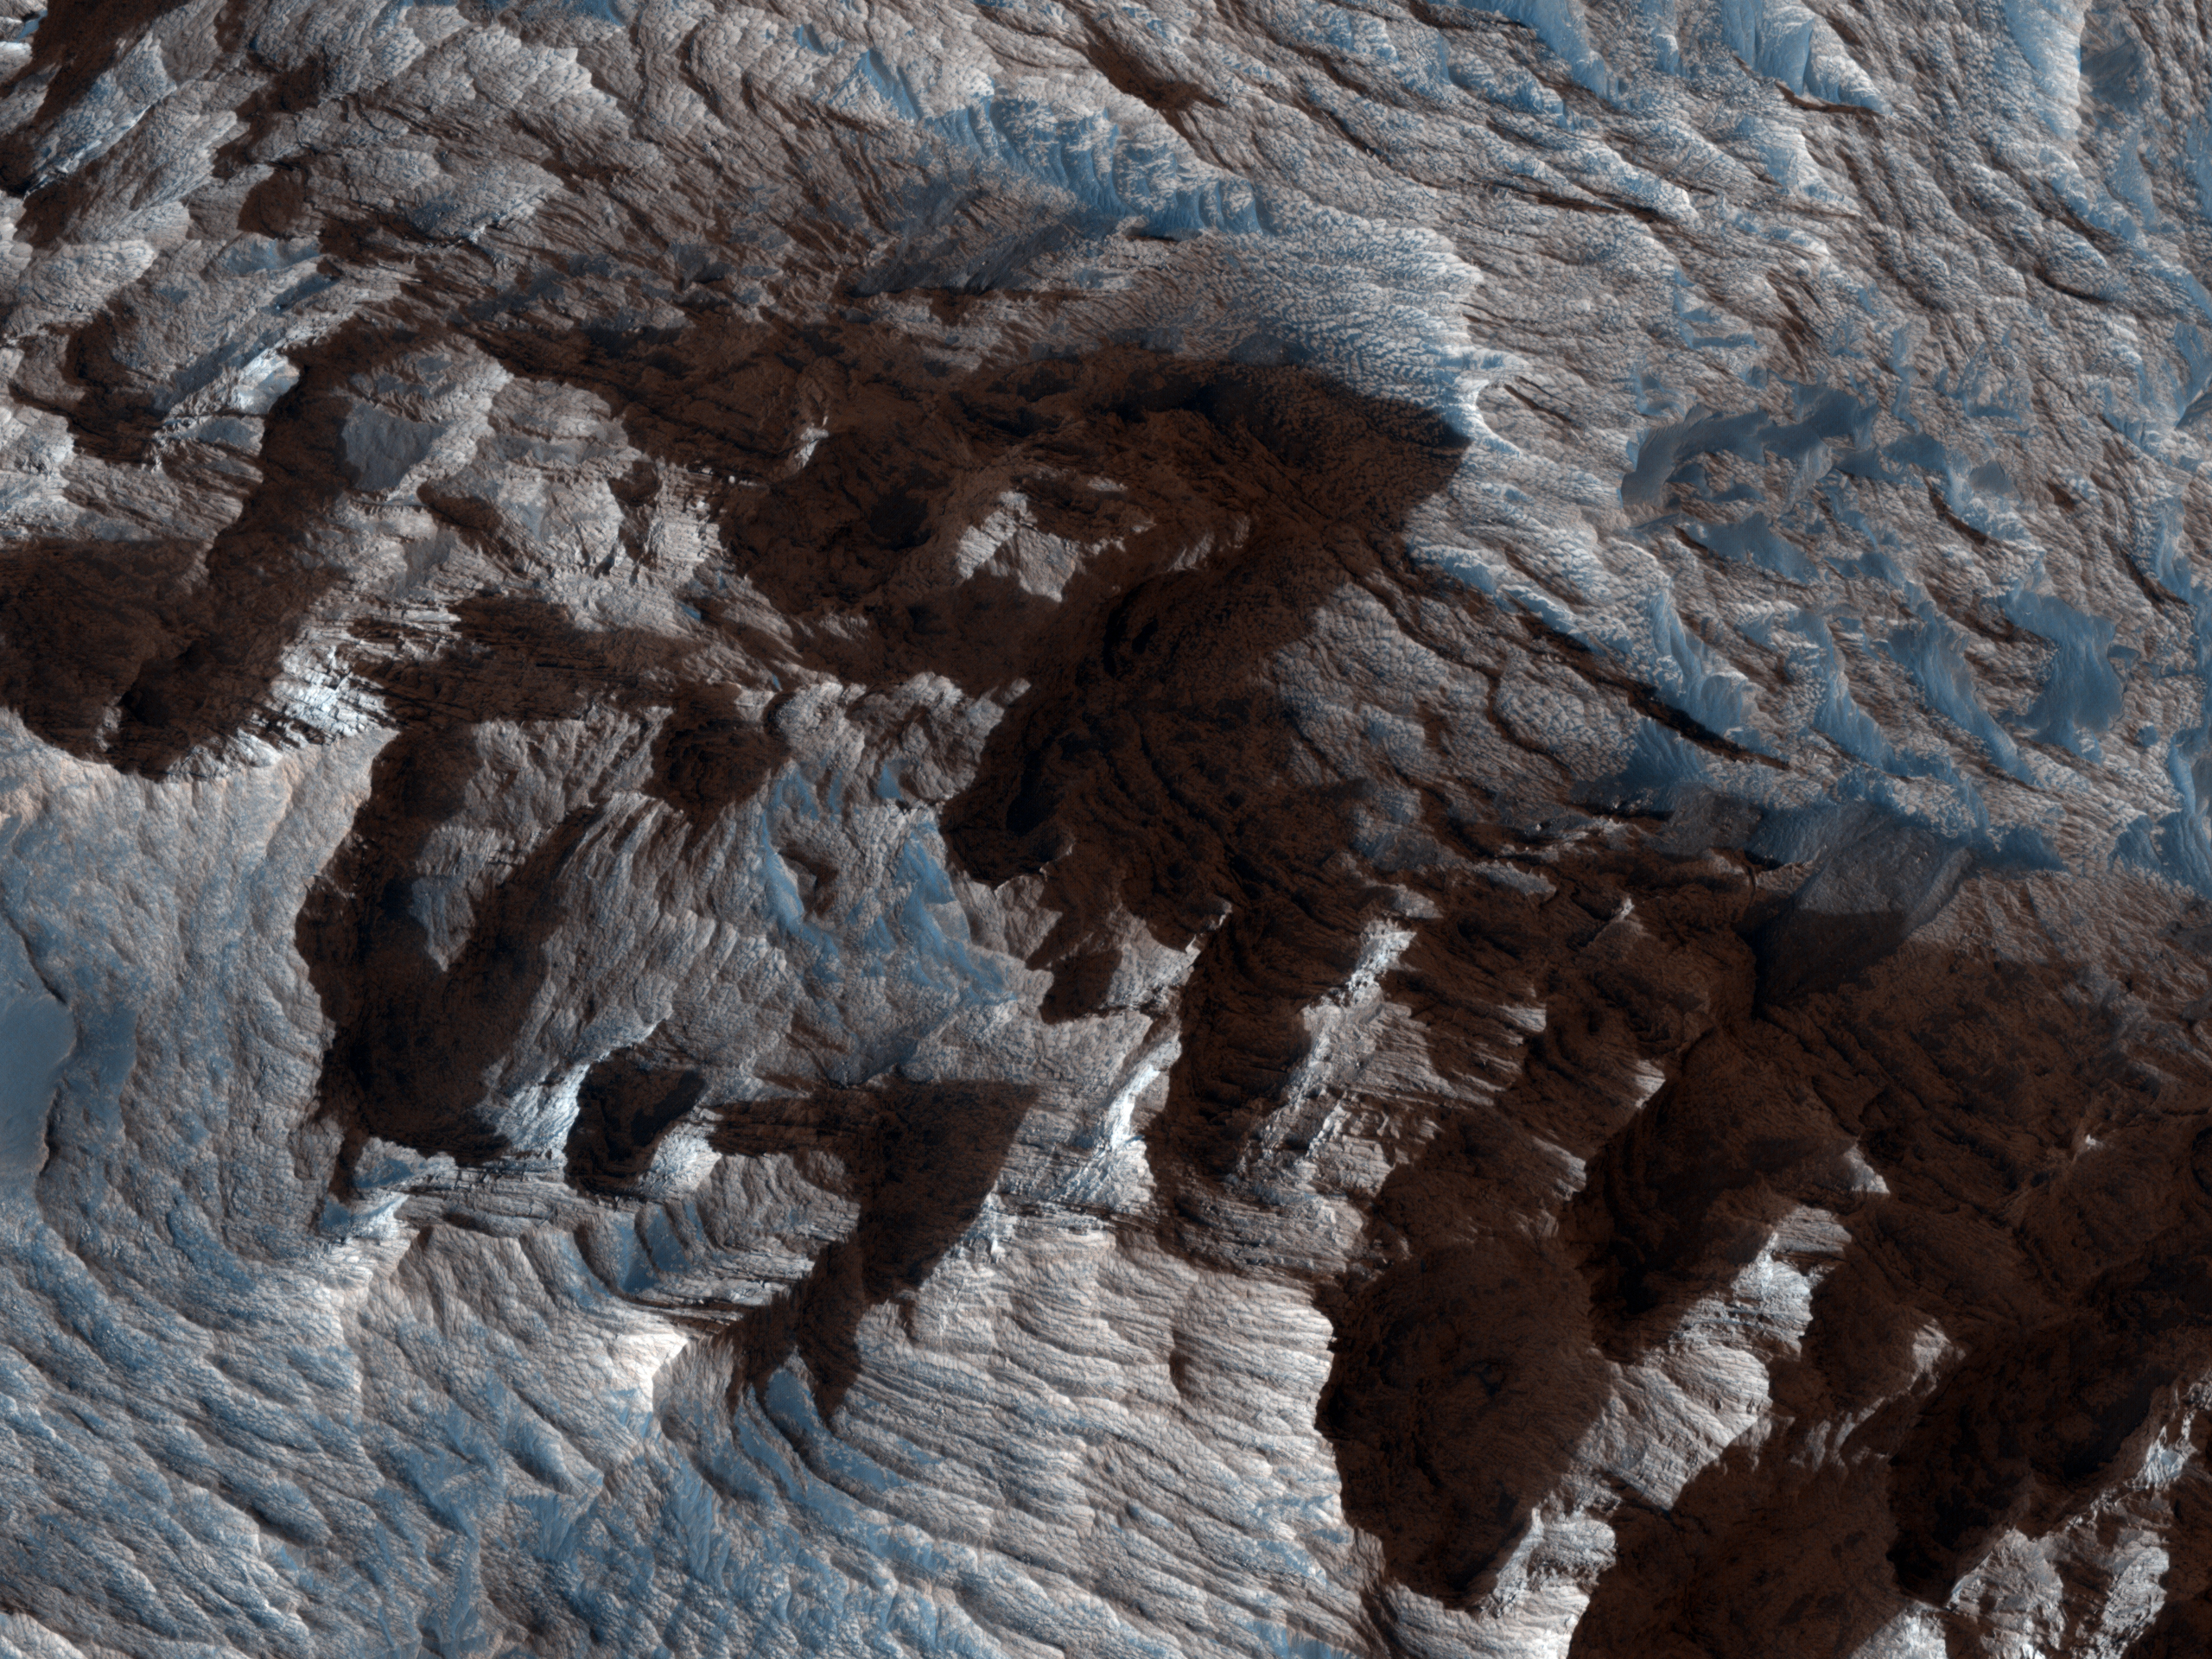

Layered Bedrock in Candor Chasma

This image shows an area of layered deposits in Candor Chasma. Here, sheets and dunes of dark-toned sand cover the light-toned, layered bedrock. Accumulations of dark sand accentuate bedding within the light-toned bedrock, giving some areas a zebra striped pattern.

In the Northern part of the scene, the bedrock has been eroded into steep, craggy cliffs. Some sections of these cliffs are covered by triangular-shaped debris fans that are intermediate in color between the dark-toned sand and light-toned bedrock.These fans may contain a mix of light-toned bedrock that has crumbled away from the surrounding cliffs and wind-blown sand and dust.

The surfaces of some fans are dissected by gullies, which most likely formed through dry avalanching. The bottoms of the gully channels are often darker in tone than the surrounding fan surface. This may be due to accumulations of wind-blown sand in the gully floor. The subimage shows a clear example of a gullied fan from the northern portion of the scene.

NASA’s Jet Propulsion Laboratory, a division of the California Institute of Technology in Pasadena, manages the Mars Reconnaissance Orbiter for NASA’s Science Mission Directorate, Washington. Lockheed Martin Space Systems, Denver, built the spacecraft. The High Resolution Imaging Science Experiment is operated by the University of Arizona, Tucson, and the instrument was built by Ball Aerospace & Technologies Corp., Boulder, Colo.

Originally released October 10, 2007

Credit: NASA/JPL-Caltech/University of Arizona